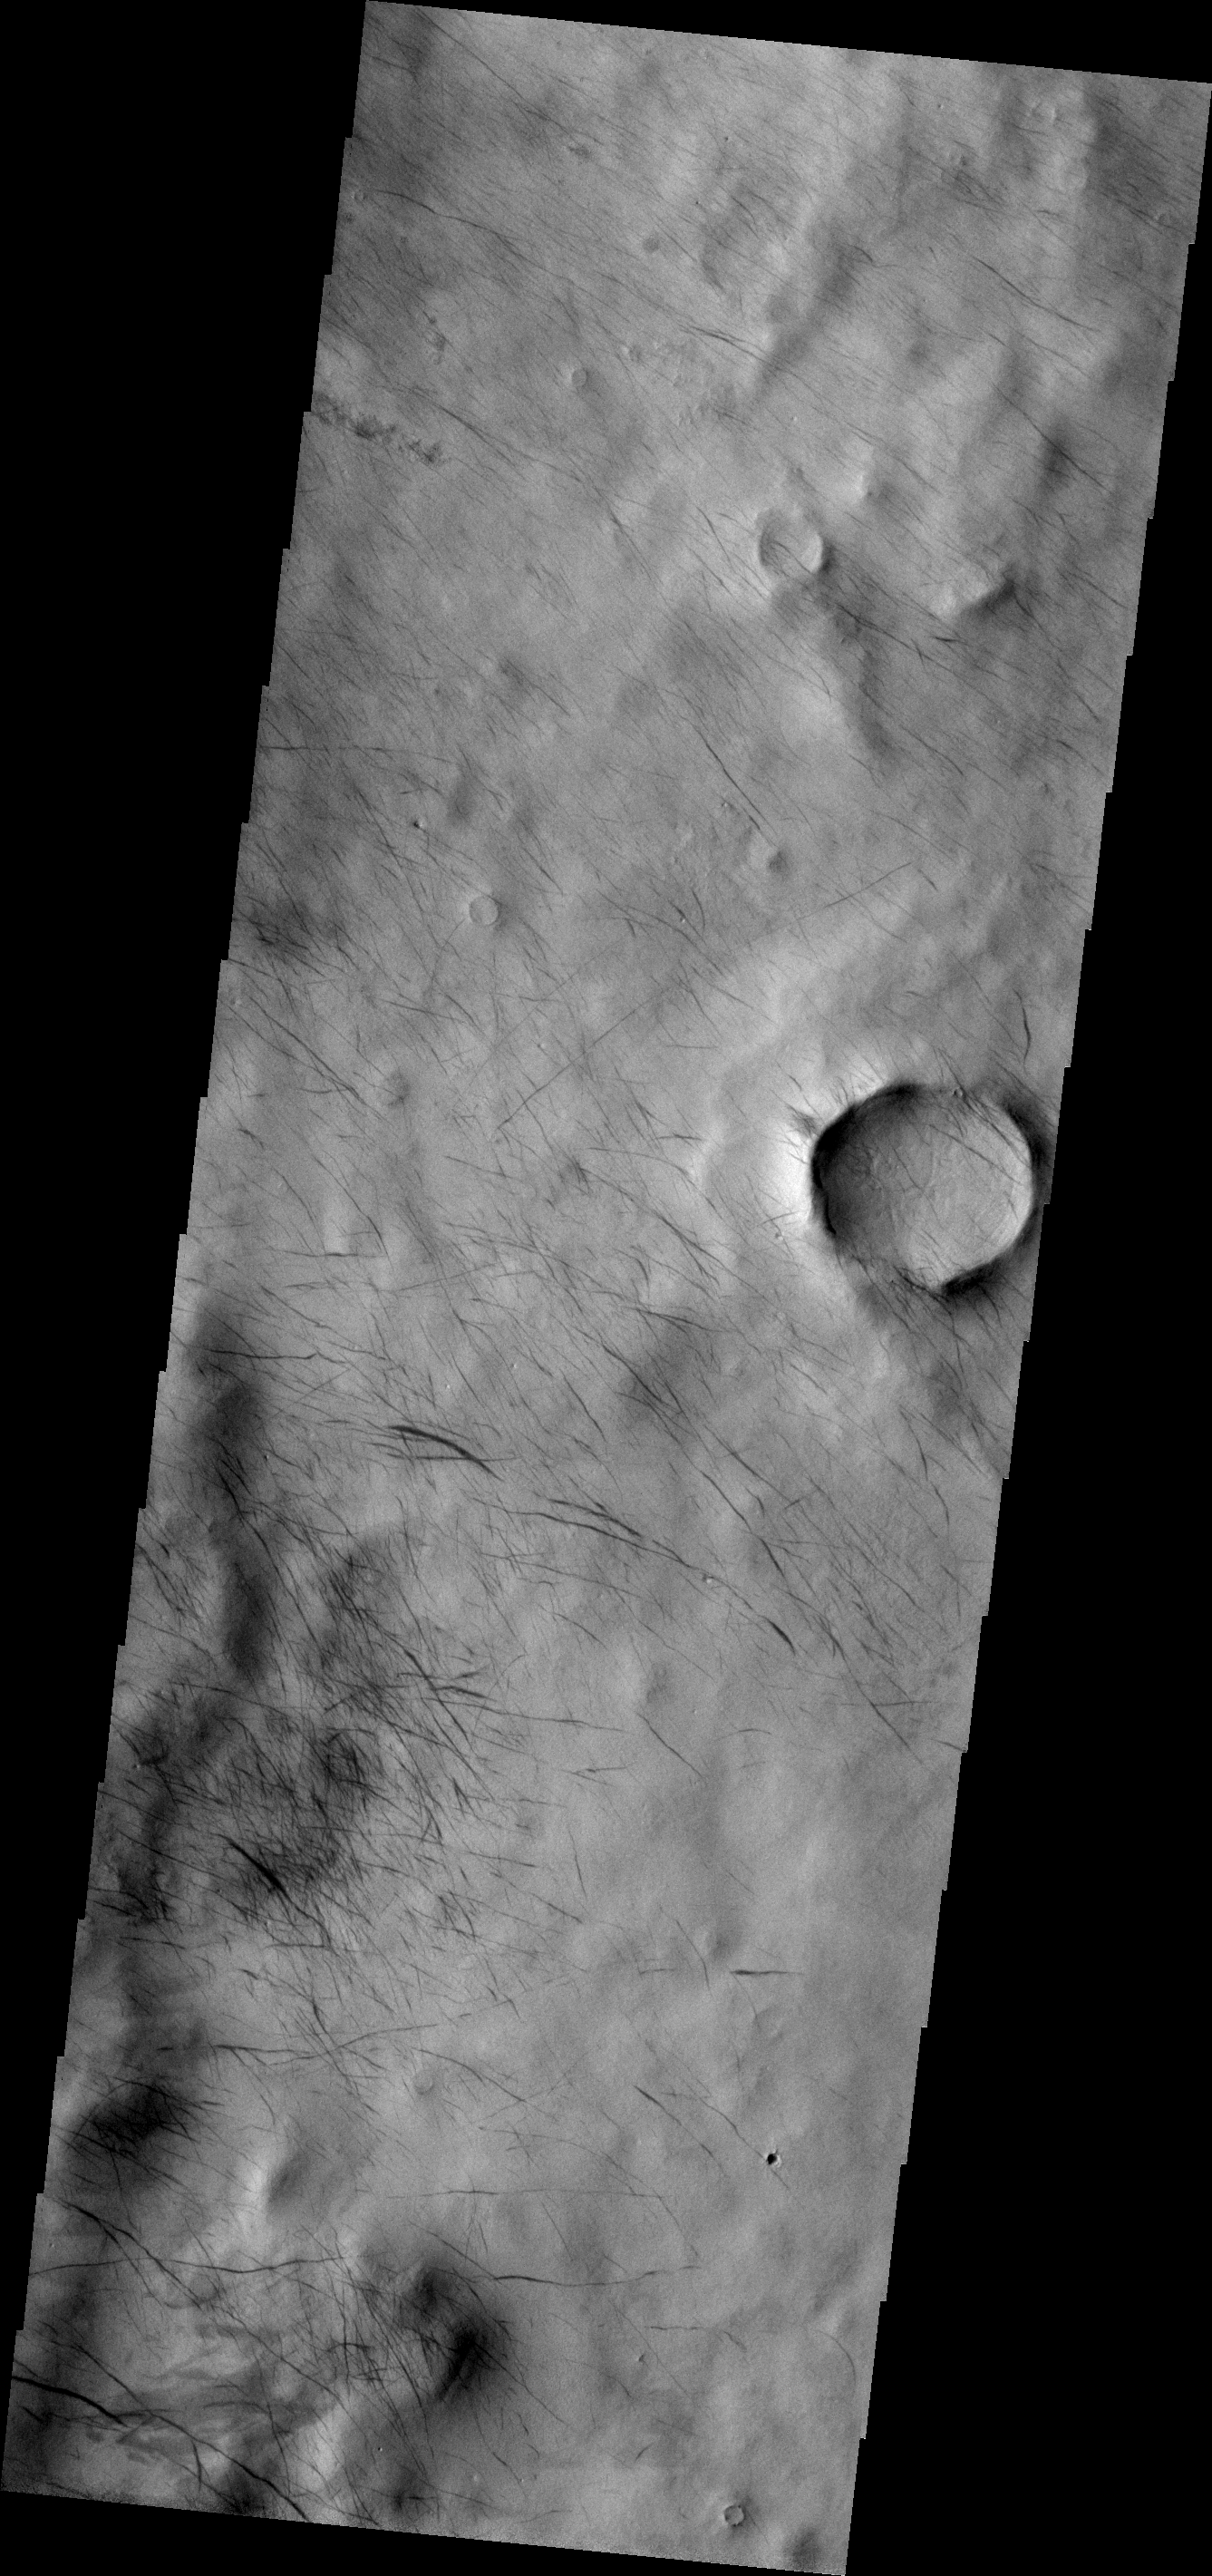

Dust Devil Tracks

These dark tracks mark the passage of dust devils in this region of Terra Sirenum. A major dust storm raged in this region for several months in 2007, many of the tracks may have been formed during that event.

Image information: VIS instrument. Latitude -60.1N, Longitude 187.4E. 17 meter/pixel resolution.

Please see the THEMIS Data Citation Note for details on crediting THEMIS images.

Note: this THEMIS visual image has not been radiometrically nor geometrically calibrated for this preliminary release. An empirical correction has been performed to remove instrumental effects. A linear shift has been applied in the cross-track and down-track direction to approximate spacecraft and planetary motion. Fully calibrated and geometrically projected images will be released through the Planetary Data System in accordance with Project policies at a later time.

NASA’s Jet Propulsion Laboratory manages the 2001 Mars Odyssey mission for NASA’s Office of Space Science, Washington, D.C. The Thermal Emission Imaging System (THEMIS) was developed by Arizona State University, Tempe, in collaboration with Raytheon Santa Barbara Remote Sensing. The THEMIS investigation is led by Dr. Philip Christensen at Arizona State University. Lockheed Martin Astronautics, Denver, is the prime contractor for the Odyssey project, and developed and built the orbiter. Mission operations are conducted jointly from Lockheed Martin and from JPL, a division of the California Institute of Technology in Pasadena.

Credit: NASA/JPL/ASU